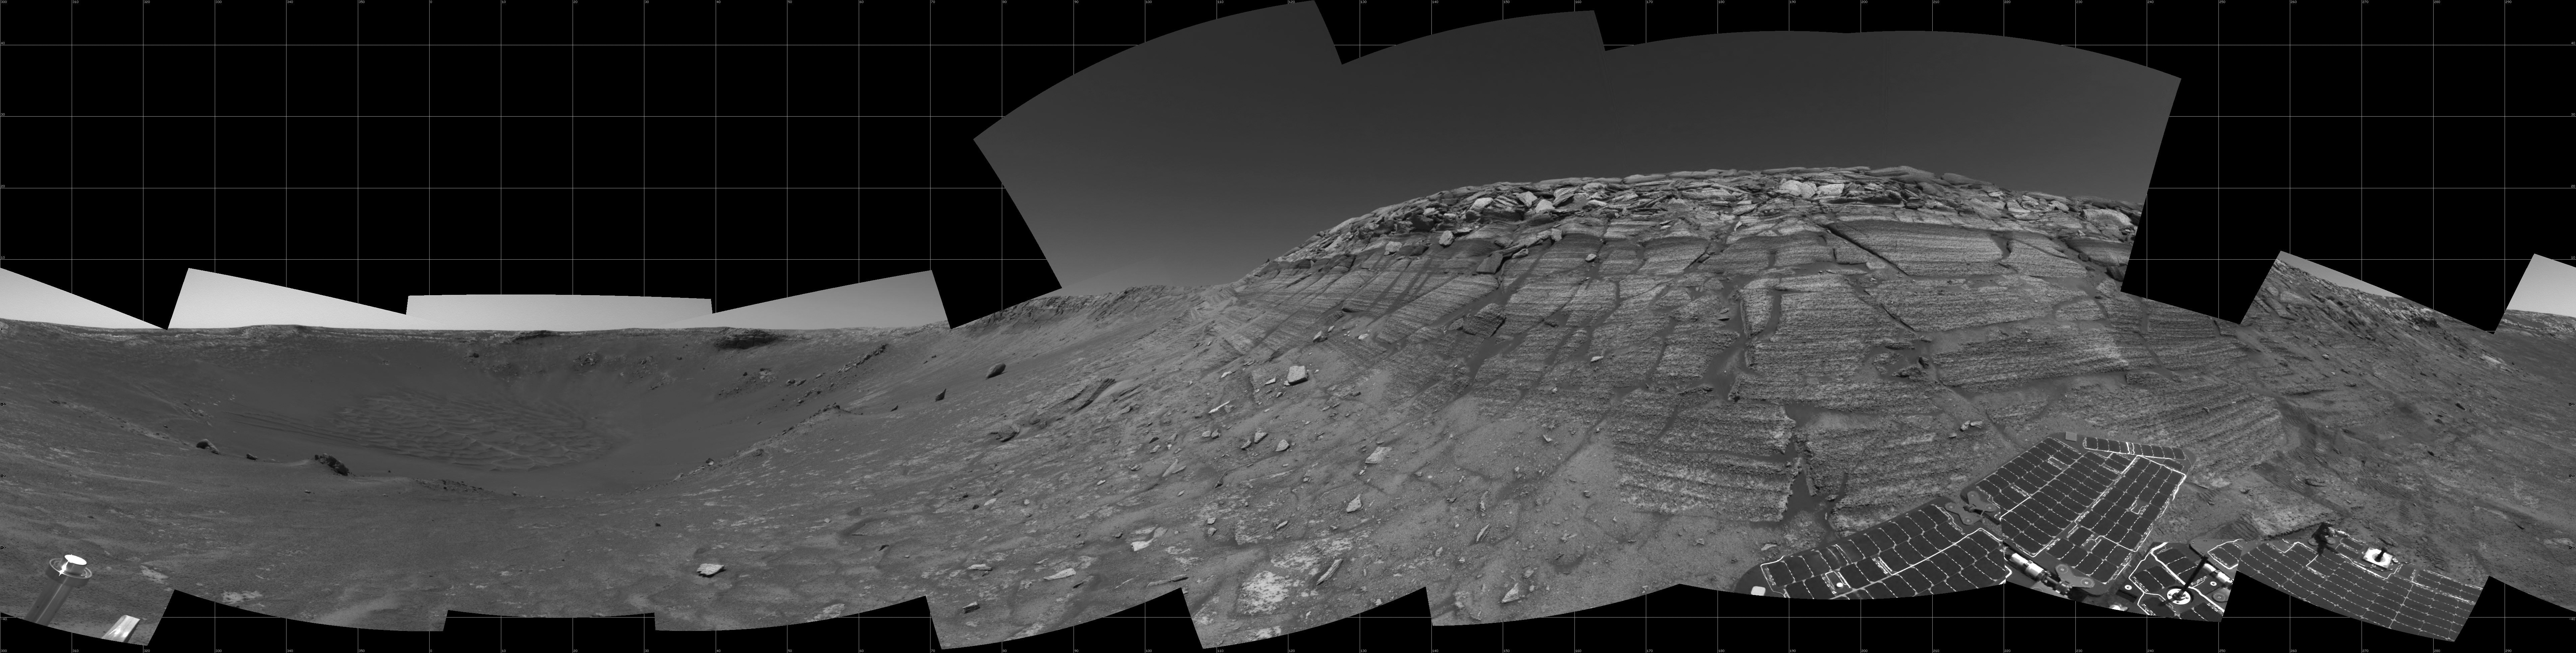

Opportunity at the Wall

The navigation camera on NASA’s Mars Exploration Rover Opportunity took images during the rover’s 285th martian day (Nov. 11, 2004) that are combined into this panorama. Opportunity had reached the base of “Burns Cliff,” a portion of the inner wall of “Endurance Crater.” This view shows rock layers in the wall, with a portion of Opportunity’s solar array visible at the bottom right.

Credit: NASA/JPL